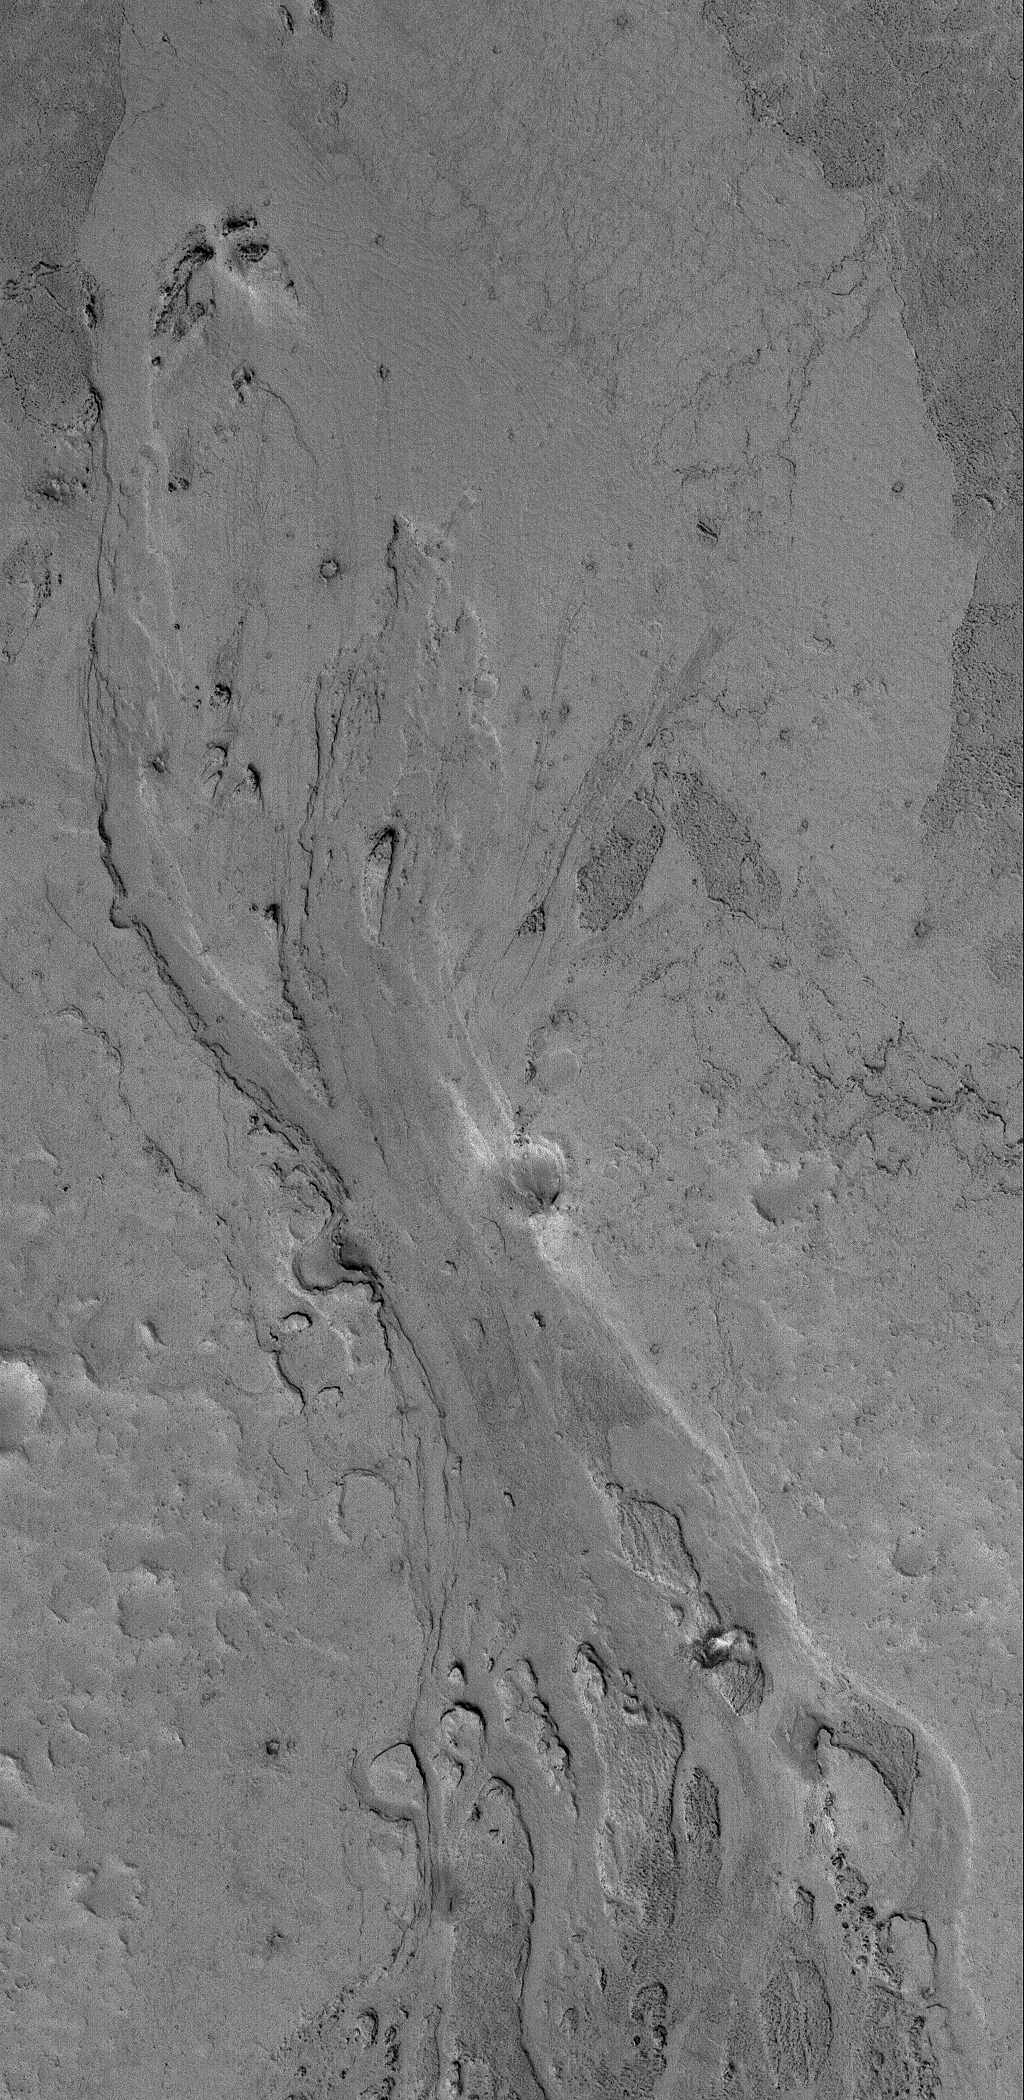

Zephyria Channel

31 December 2005
This Mars Global Surveyor (MGS) Mars Orbiter Camera (MOC) image shows a portion of a shallow channel carved in the plains of the Zephyria region of Mars. This feature might be the result of the passing of either extremely fluid lava or, perhaps, mud.

Location near: 5.1°N, 203.7°W
Image width: ~3 km (~1.9 mi)
Illumination from: lower left
Season: Northern Winter

Credit: NASA/JPL/Malin Space Science Systems